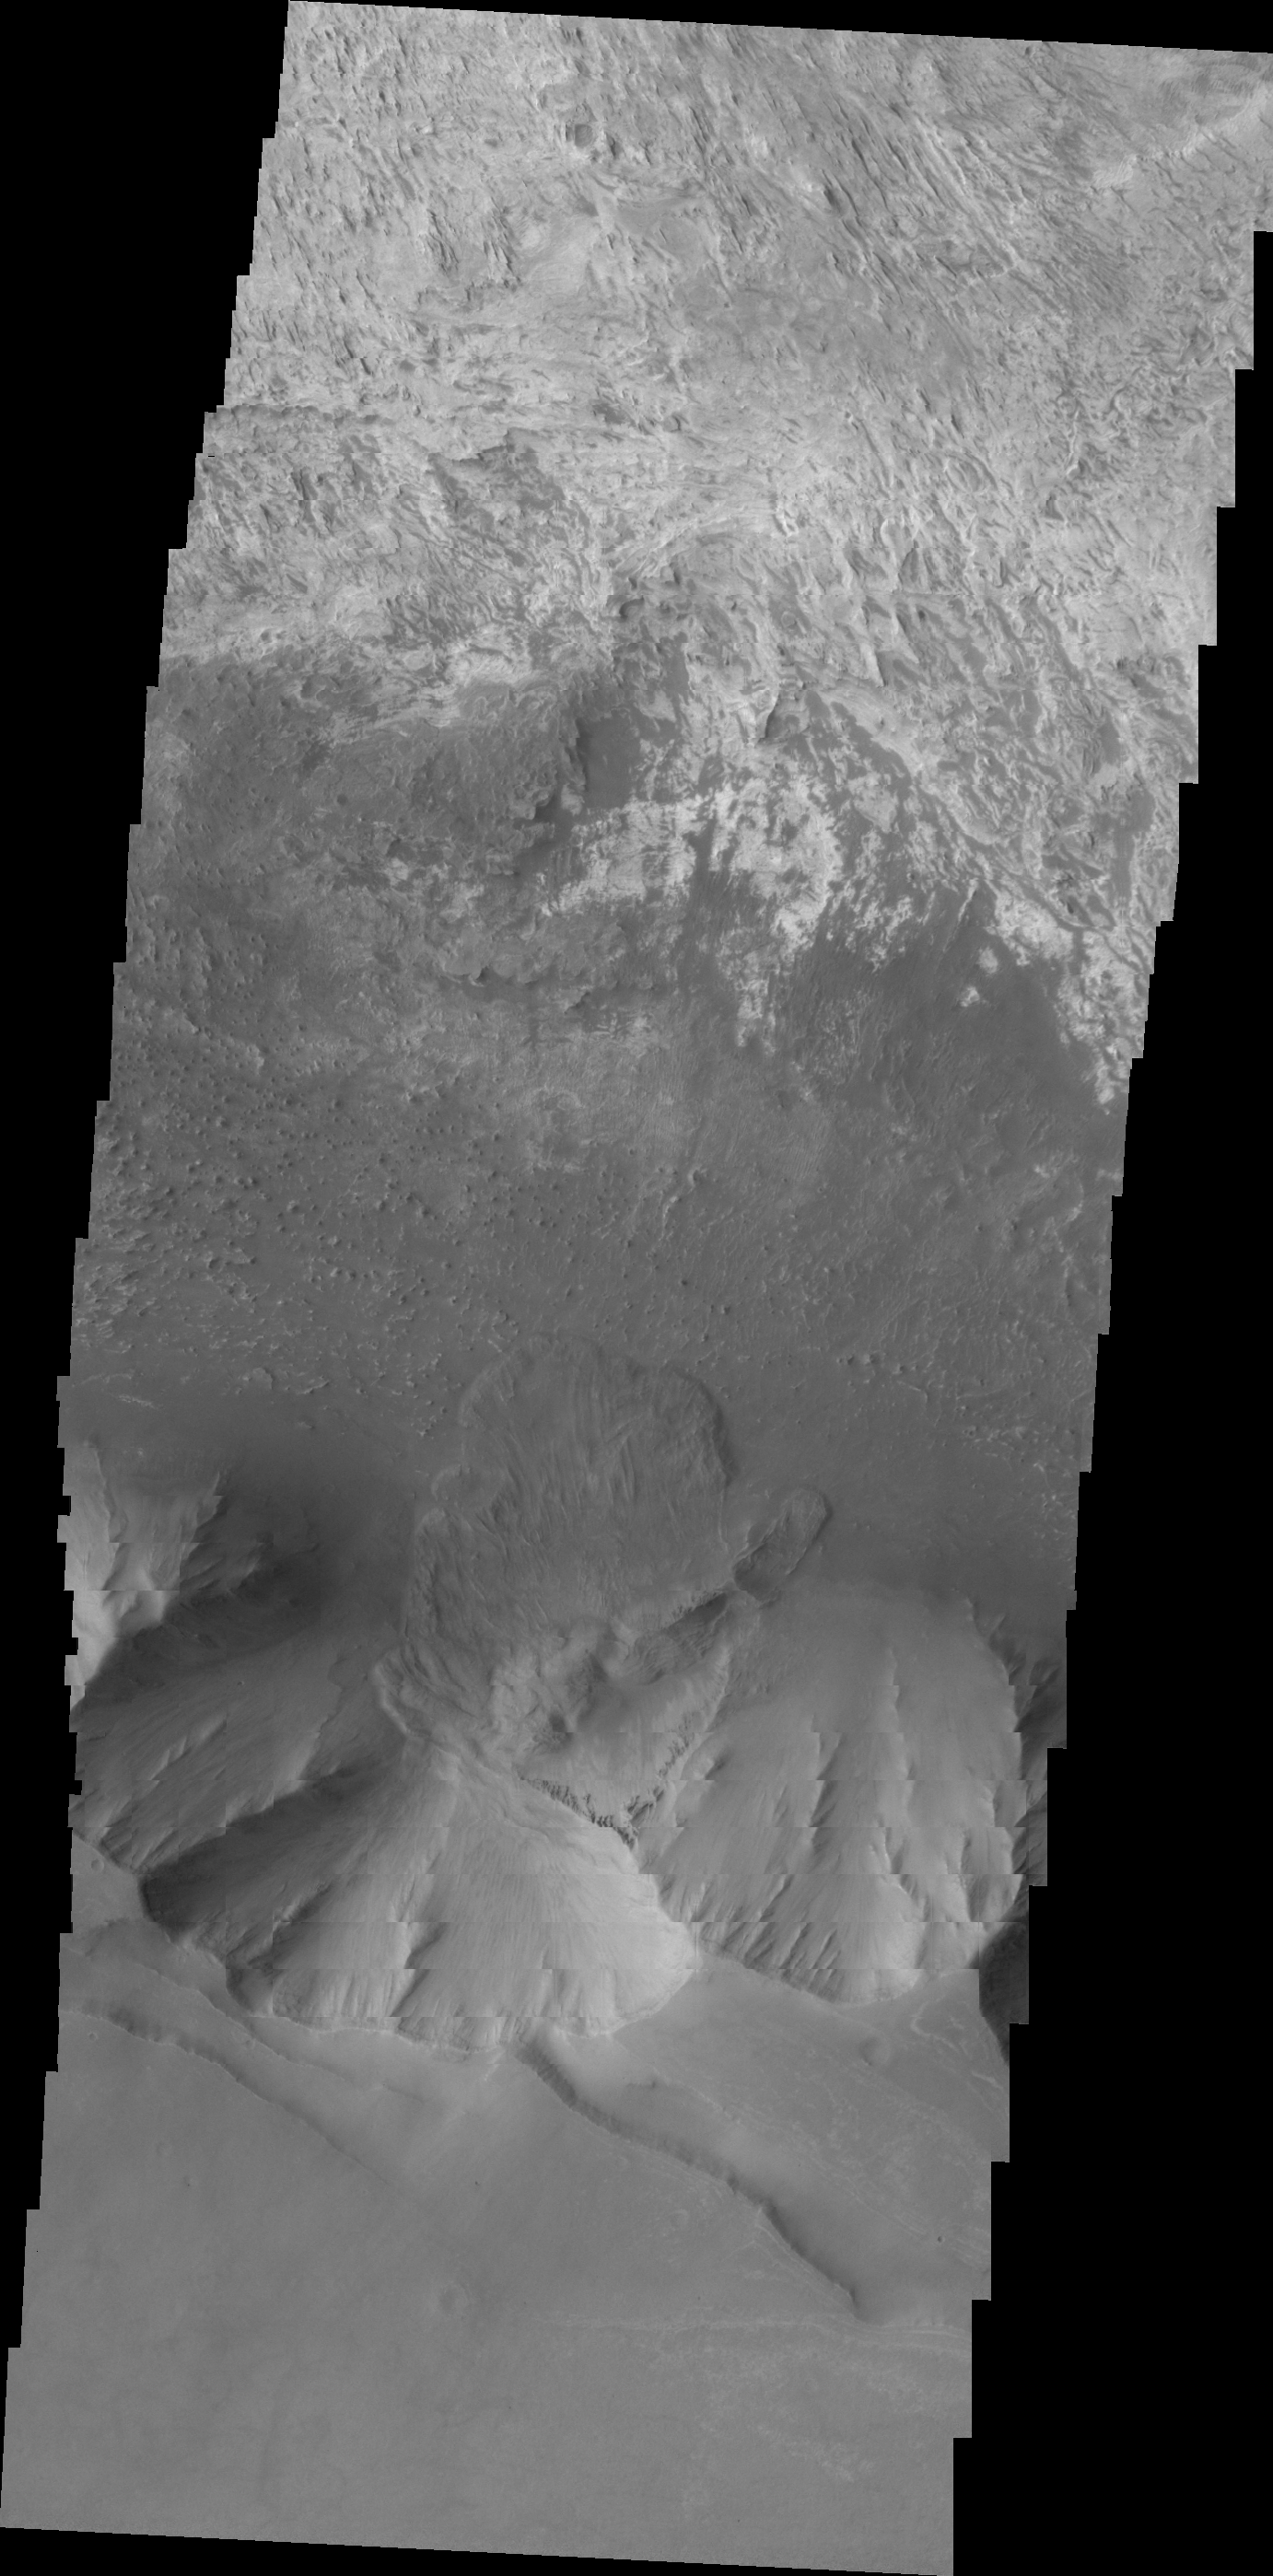

Candor Chasma Landslide

This VIS image shows a landslide deposit on the southern rim of Candor Chasma.

Image information: VIS instrument. Latitude -6.5N, Longitude 283.7E. 20 meter/pixel resolution.

Please see the THEMIS Data Citation Note for details on crediting THEMIS images.

Note: this THEMIS visual image has not been radiometrically nor geometrically calibrated for this preliminary release. An empirical correction has been performed to remove instrumental effects. A linear shift has been applied in the cross-track and down-track direction to approximate spacecraft and planetary motion. Fully calibrated and geometrically projected images will be released through the Planetary Data System in accordance with Project policies at a later time.

NASA’s Jet Propulsion Laboratory manages the 2001 Mars Odyssey mission for NASA’s Office of Space Science, Washington, D.C. The Thermal Emission Imaging System (THEMIS) was developed by Arizona State University, Tempe, in collaboration with Raytheon Santa Barbara Remote Sensing. The THEMIS investigation is led by Dr. Philip Christensen at Arizona State University. Lockheed Martin Astronautics, Denver, is the prime contractor for the Odyssey project, and developed and built the orbiter. Mission operations are conducted jointly from Lockheed Martin and from JPL, a division of the California Institute of Technology in Pasadena.

Credit: NASA/JPL/ASU